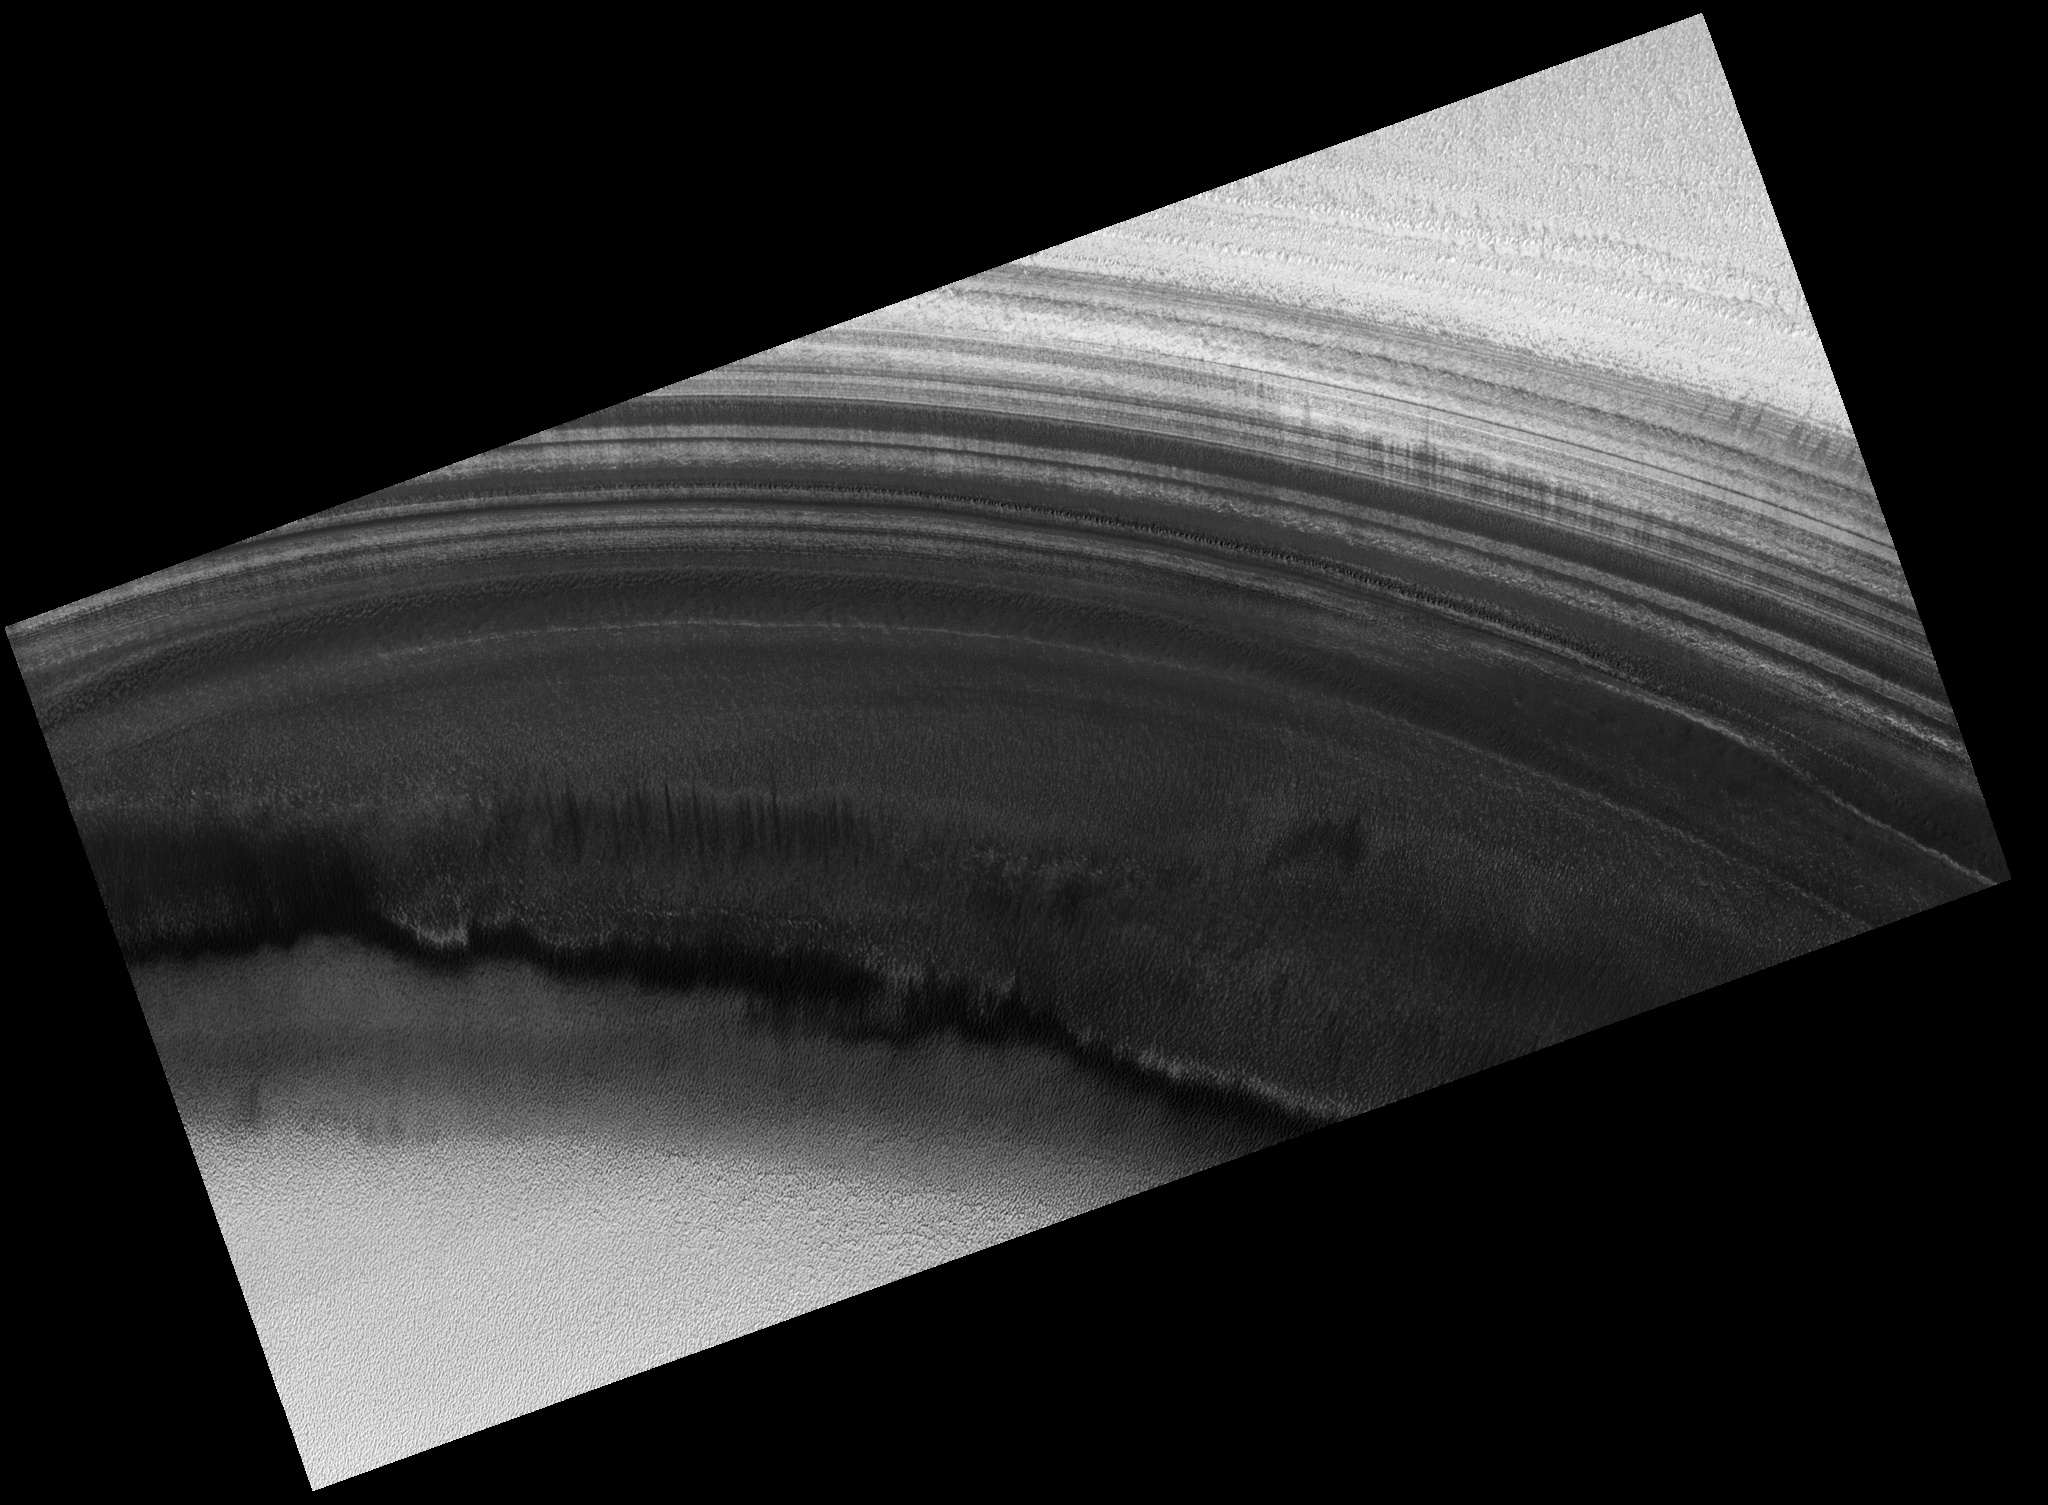

North Polar Layered Deposits

This image shows an exposure of the north polar layered deposits (dark) and adjacent residual ice cap (bright) in an area that has not been well observed by previous Mars orbiters. It is one of a stereo pair of images that can be used to accurately measure the topography of this exposure of polar layered deposits and the residual ice. Topographic information is needed to measure the slopes and thickness of individual layers, which are thought to record Martian climate variations, similar to ice ages on Earth. Topographic information can also be used to determine whether the bright and dark banding that highlights the layers in places is caused by various amounts of water frost. Detailed comparison of this image with its stereo pair (taken one Mars day later, PSP_001379_2680) will show whether there were any rapid changes in frost distribution. Spacecraft orbits around Mars are often designed to be “sun synchronous,” so that targets on the surface are always visible at the same time of day. A sun-synchronous orbit does not quite pass over the Martian poles, so that the areas within 3 degrees (latitude) of each pole cannot be observed without rolling the entire spacecraft to one side. The Mars Global Surveyor and 2001 Mars Odyssey spacecraft typically keep their instruments pointing straight down at Mars, so that there is a gap in image and topographic data within 180 km (110 miles) of each pole. The Mars Reconnaissance Orbiter is designed to be able to frequently roll off nadir, making it easier to observe high-latitude targets such as the one shown in this image. The HiRISE team has therefore initiated a campaign to image specific targets near the north pole in stereo.

Image PSP_001365_2720 was taken by the High Resolution Imaging Science Experiment (HiRISE) camera onboard the Mars Reconnaissance Orbiter spacecraft on November 10, 2006. The complete image is centered at 88.1 degrees latitude, 135.6 degrees East longitude. The range to the target site was 319.4 km (199.6 miles). At this distance the image scale is 63.9 cm/pixel (with 2 x 2 binning) so objects ~192 cm across are resolved. The image shown here has been map-projected to 50 cm/pixel. The image was taken at a local Mars time of 8:11 AM and the scene is illuminated from the west with a solar incidence angle of 71 degrees, thus the sun was about 19 degrees above the horizon. At a solar longitude of 133.5 degrees, the season on Mars is Northern Summer.

NASA’s Jet Propulsion Laboratory, a division of the California Institute of Technology in Pasadena, manages the Mars Reconnaissance Orbiter for NASA’s Science Mission Directorate, Washington. Lockheed Martin Space Systems, Denver, is the prime contractor for the project and built the spacecraft. The High Resolution Imaging Science Experiment is operated by the University of Arizona, Tucson, and the instrument was built by Ball Aerospace and Technology Corp., Boulder, Colo.

Credit: NASA/JPL/Univ. of Arizona